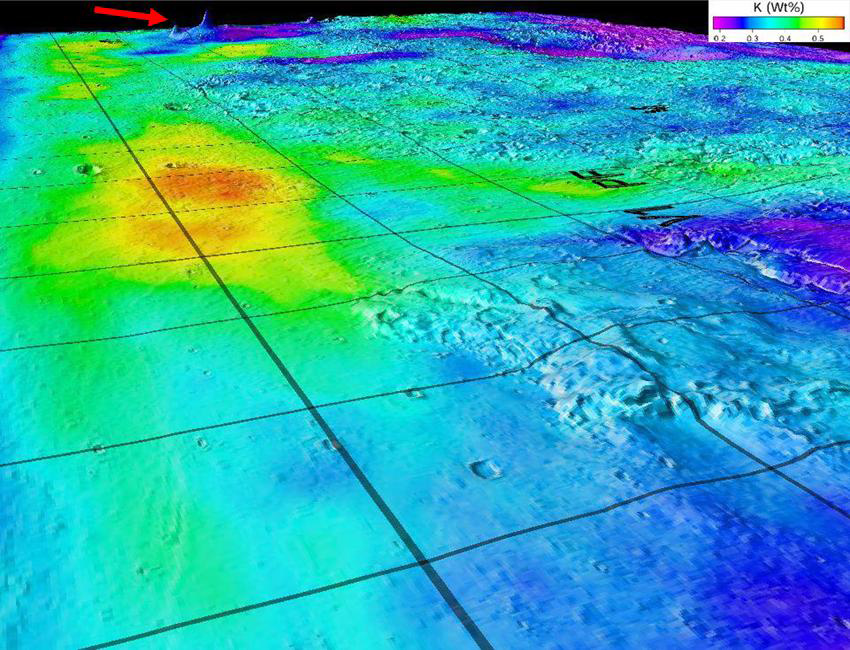

Potassium Concentrations on Mars

This image superimposes Gamma-Ray Spectrometer data from NASA’s Mars Odyssey orbiter onto topographic data from the laser altimeter on NASA’s Mars Global Surveyor. The red arrow indicates the shield volcanoes of Elysium rise in northern Mars, seen obliquely to the southeast. Blue-to-violet colors at the Elysium rise and highlands stretching to the foreground of the map mark areas poor in potassium. Red-to-yellow colors mark potassium-rich sedimentary deposits in lowlands below the 1997 Mars Pathfinder landing site (PF) and 1976 Viking 1 landing site (V1).

View the full University of Arizona press release.

Credit: NASA/JPL/University of Arizona